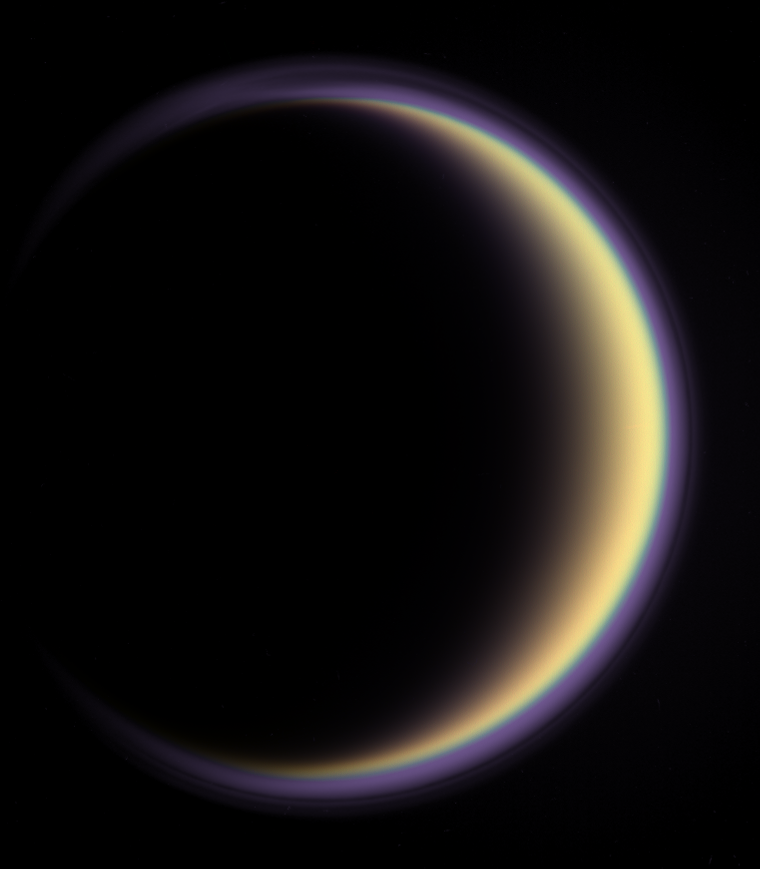

Titan’s Halo

With its thick, distended atmosphere, Titan’s orange globe shines softly, encircled by a thin halo of purple light-scattering haze.

Images taken using blue, green and red spectral filters were used to create this enhanced-color view; the color images were combined with an ultraviolet view that makes the high-altitude, detached layer of haze visible. The ultraviolet part of the composite image was given a purplish hue to match the bluish-purple color of the upper atmospheric haze seen in visible light.

Small particles that populate high hazes in Titan’s atmosphere scatter short wavelengths more efficiently than longer visible or infrared wavelengths, so the best possible observations of the detached layer are made in ultraviolet light.

The images in this view were taken by the Cassini narrow-angle camera on May 5, 2005, at a distance of approximately 1.4 million kilometers (900,000 miles) from Titan and at a sun-Titan-spacecraft, or phase, angle of 137 degrees. Image scale is 8 kilometers (5 miles) per pixel.

The Cassini-Huygens mission is a cooperative project of NASA, the European Space Agency and the Italian Space Agency. The Jet Propulsion Laboratory, a division of the California Institute of Technology in Pasadena, manages the mission for NASA’s Science Mission Directorate, Washington, D.C. The Cassini orbiter and its two onboard cameras were designed, developed and assembled at JPL. The imaging operations center is based at the Space Science Institute in Boulder, Colo.

Credit: NASA/JPL/Space Science Institute